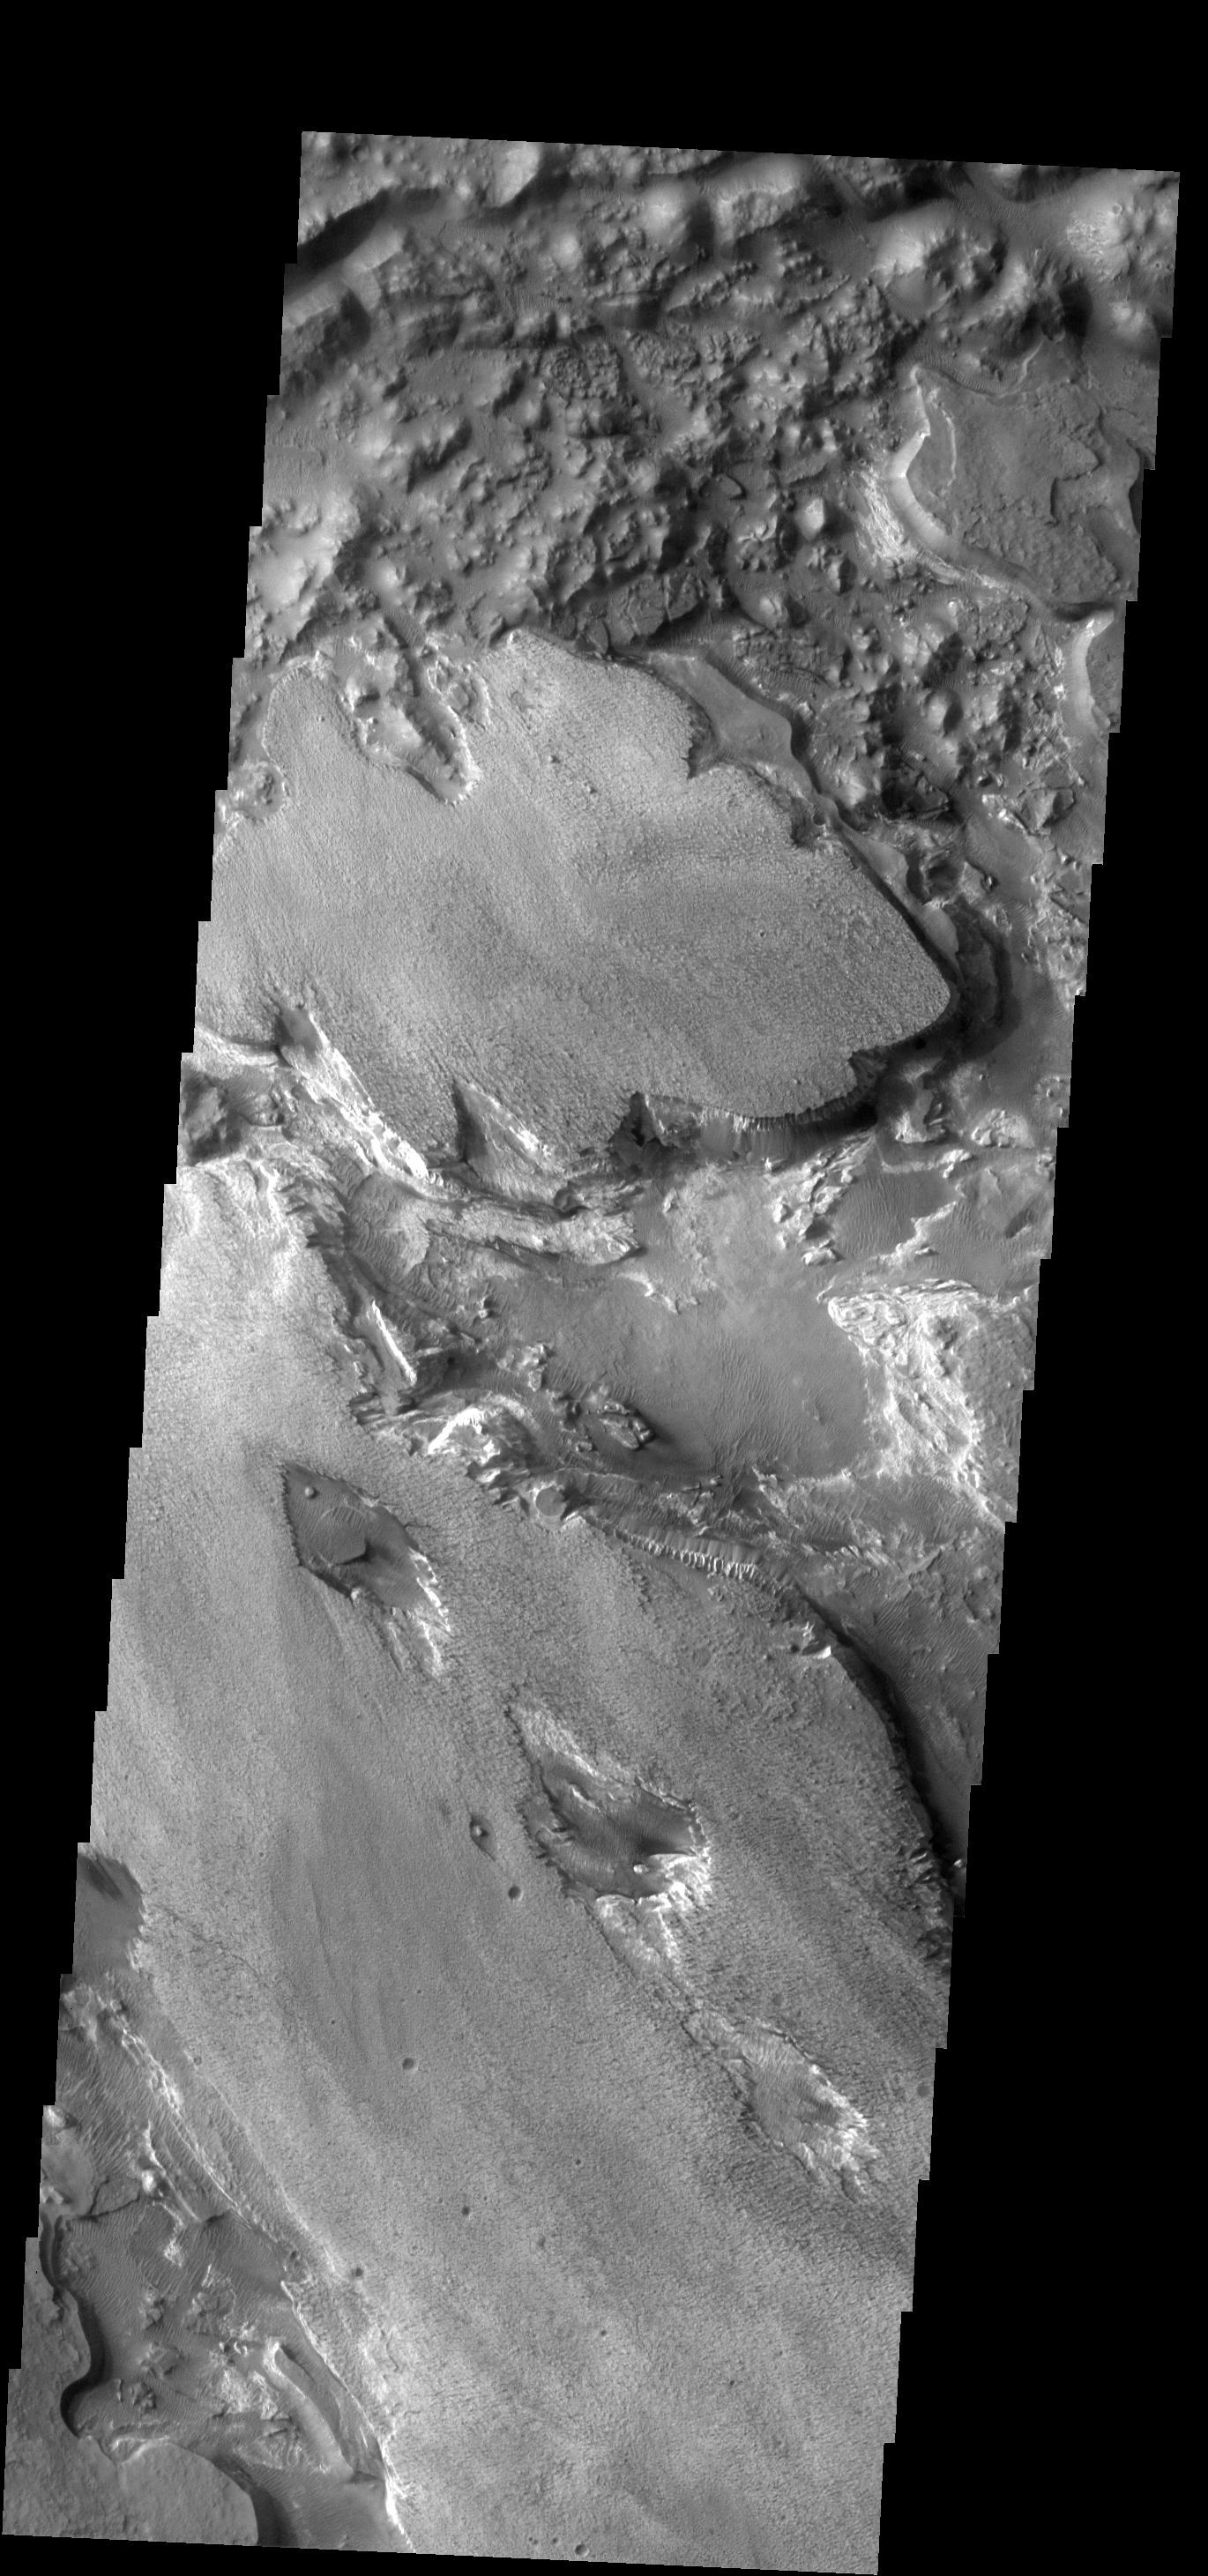

Aram Chaos

Aram Chaos contains several layers of fill material.

Image information: VIS instrument. Latitude 3.8N, Longitude 339.0E. 18 meter/pixel resolution.

Please see the THEMIS Data Citation Note for details on crediting THEMIS images.

Note: this THEMIS visual image has not been radiometrically nor geometrically calibrated for this preliminary release. An empirical correction has been performed to remove instrumental effects. A linear shift has been applied in the cross-track and down-track direction to approximate spacecraft and planetary motion. Fully calibrated and geometrically projected images will be released through the Planetary Data System in accordance with Project policies at a later time.

NASA’s Jet Propulsion Laboratory manages the 2001 Mars Odyssey mission for NASA’s Office of Space Science, Washington, D.C. The Thermal Emission Imaging System (THEMIS) was developed by Arizona State University, Tempe, in collaboration with Raytheon Santa Barbara Remote Sensing. The THEMIS investigation is led by Dr. Philip Christensen at Arizona State University. Lockheed Martin Astronautics, Denver, is the prime contractor for the Odyssey project, and developed and built the orbiter. Mission operations are conducted jointly from Lockheed Martin and from JPL, a division of the California Institute of Technology in Pasadena.

Credit: NASA/JPL/ASU